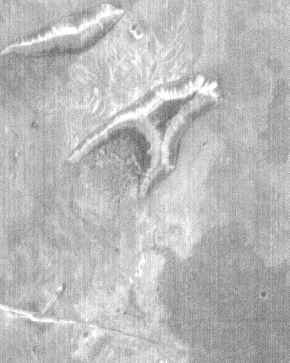

THEMIS Images as Art #44

Welcome to the second annual THEMIS ART MONTH. From Jan. 31 through March 4 we will be showcasing images for their aesthetic value, rather than their science content. Portions of these images resemble things in our everyday lives, from animals to letters of the alphabet. We hope you enjoy our fanciful look at Mars!

A is for…

Note: this THEMIS visual image has not been radiometrically nor geometrically calibrated for this preliminary release. An empirical correction has been performed to remove instrumental effects. A linear shift has been applied in the cross-track and down-track direction to approximate spacecraft and planetary motion. Fully calibrated and geometrically projected images will be released through the Planetary Data System in accordance with Project policies at a later time.

NASA’s Jet Propulsion Laboratory manages the 2001 Mars Odyssey mission for NASA’s Office of Space Science, Washington, D.C. The Thermal Emission Imaging System (THEMIS) was developed by Arizona State University, Tempe, in collaboration with Raytheon Santa Barbara Remote Sensing. The THEMIS investigation is led by Dr. Philip Christensen at Arizona State University. Lockheed Martin Astronautics, Denver, is the prime contractor for the Odyssey project, and developed and built the orbiter. Mission operations are conducted jointly from Lockheed Martin and from JPL, a division of the California Institute of Technology in Pasadena.

Credit: NASA/JPL/Arizona State University